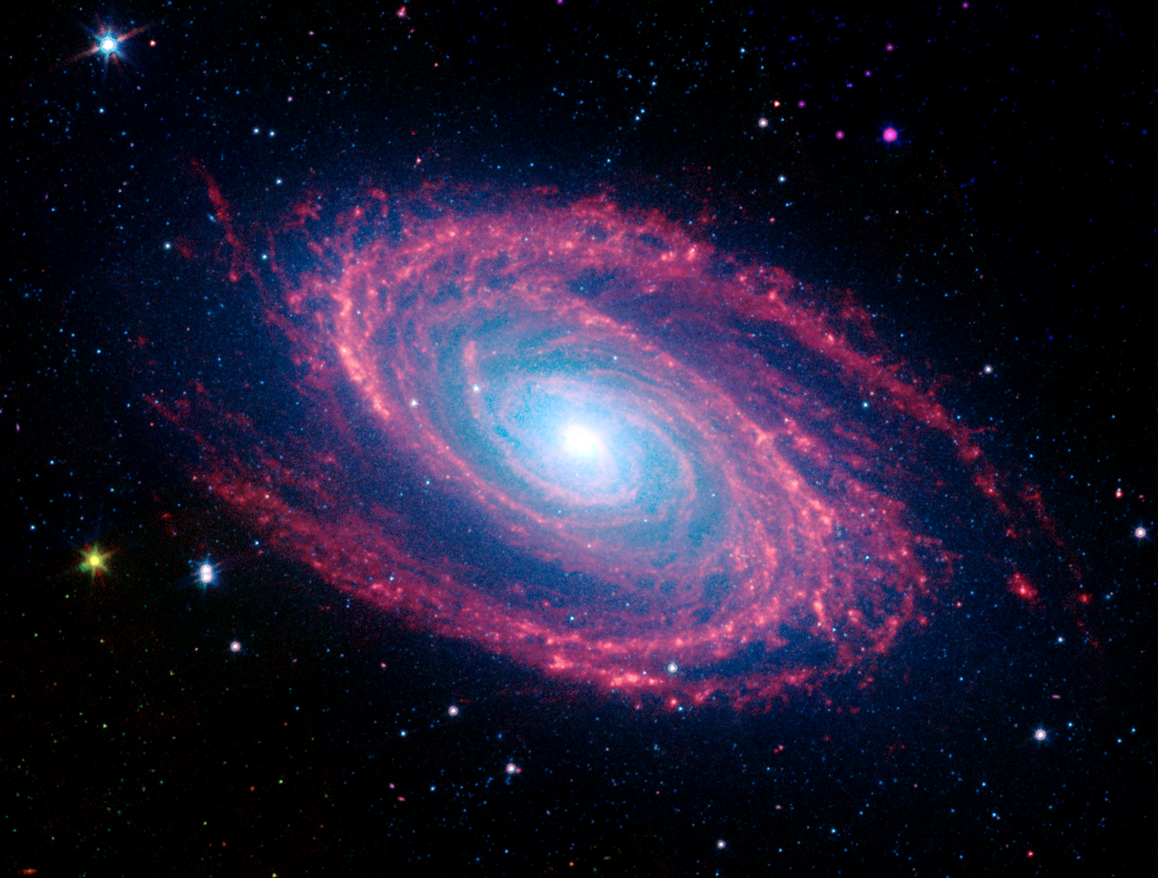

Spiral Galaxy Messier 81

The magnificent spiral arms of the nearby galaxy Messier 81 are highlighted in this NASA Spitzer Space Telescope image. Located in the northern constellation of Ursa Major (which also includes the Big Dipper), this galaxy is easily visible through binoculars or a small telescope. M81 is located at a distance of 12 million light-years.

Because of its proximity, M81 provides astronomers with an enticing opportunity to study the anatomy of a spiral galaxy in detail. The unprecedented spatial resolution and sensitivity of Spitzer at infrared wavelengths show a clear separation between the several key constituents of the galaxy: the old stars, the interstellar dust heated by star formation activity, and the embedded sites of massive star formation. The infrared images also permit quantitative measurements of the galaxy's overall dust content, as well as the rate at which new stars are being formed.

The infrared image was obtained by Spitzer's infrared array camera. It is a four-color composite of invisible light, showing emissions from wavelengths of 3.6 microns (blue), 4.5 microns (green), 5.8 microns (yellow) and 8.0 microns (red). Winding outward from the bluish-white central bulge of the galaxy, where old stars predominate and there is little dust, the grand spiral arms are dominated by infrared emission from dust. Dust in the galaxy is bathed by ultraviolet and visible light from the surrounding stars. Upon absorbing an ultraviolet or visible-light photon, a dust grain is heated and re-emits the energy at longer infrared wavelengths. The dust particles, composed of silicates (which are chemically similar to beach sand) and polycyclic aromatic hydrocarbons, trace the gas distribution in the galaxy. The well-mixed gas (which is best detected at radio wavelengths) and dust provide a reservoir of raw materials for future star formation.

The infrared-bright clumpy knots within the spiral arms denote where massive stars are being born in giant H II (ionized hydrogen) regions. The 8-micron emission traces the regions of active star formation in the galaxy. Studying the locations of these regions with respect to the overall mass distribution and other constituents of the galaxy (e.g., gas) will help identify the conditions and processes needed for star formation. With the Spitzer observations, this information comes to us without complications from absorption by cold dust in the galaxy, which makes interpretation of visible-light features uncertain.

The white stars scattered throughout the field of view are foreground stars within our own Milky Way galaxy.

Credit: NASA/JPL-Caltech/S. Willner (Harvard-Smithsonian Center for Astrophysics)